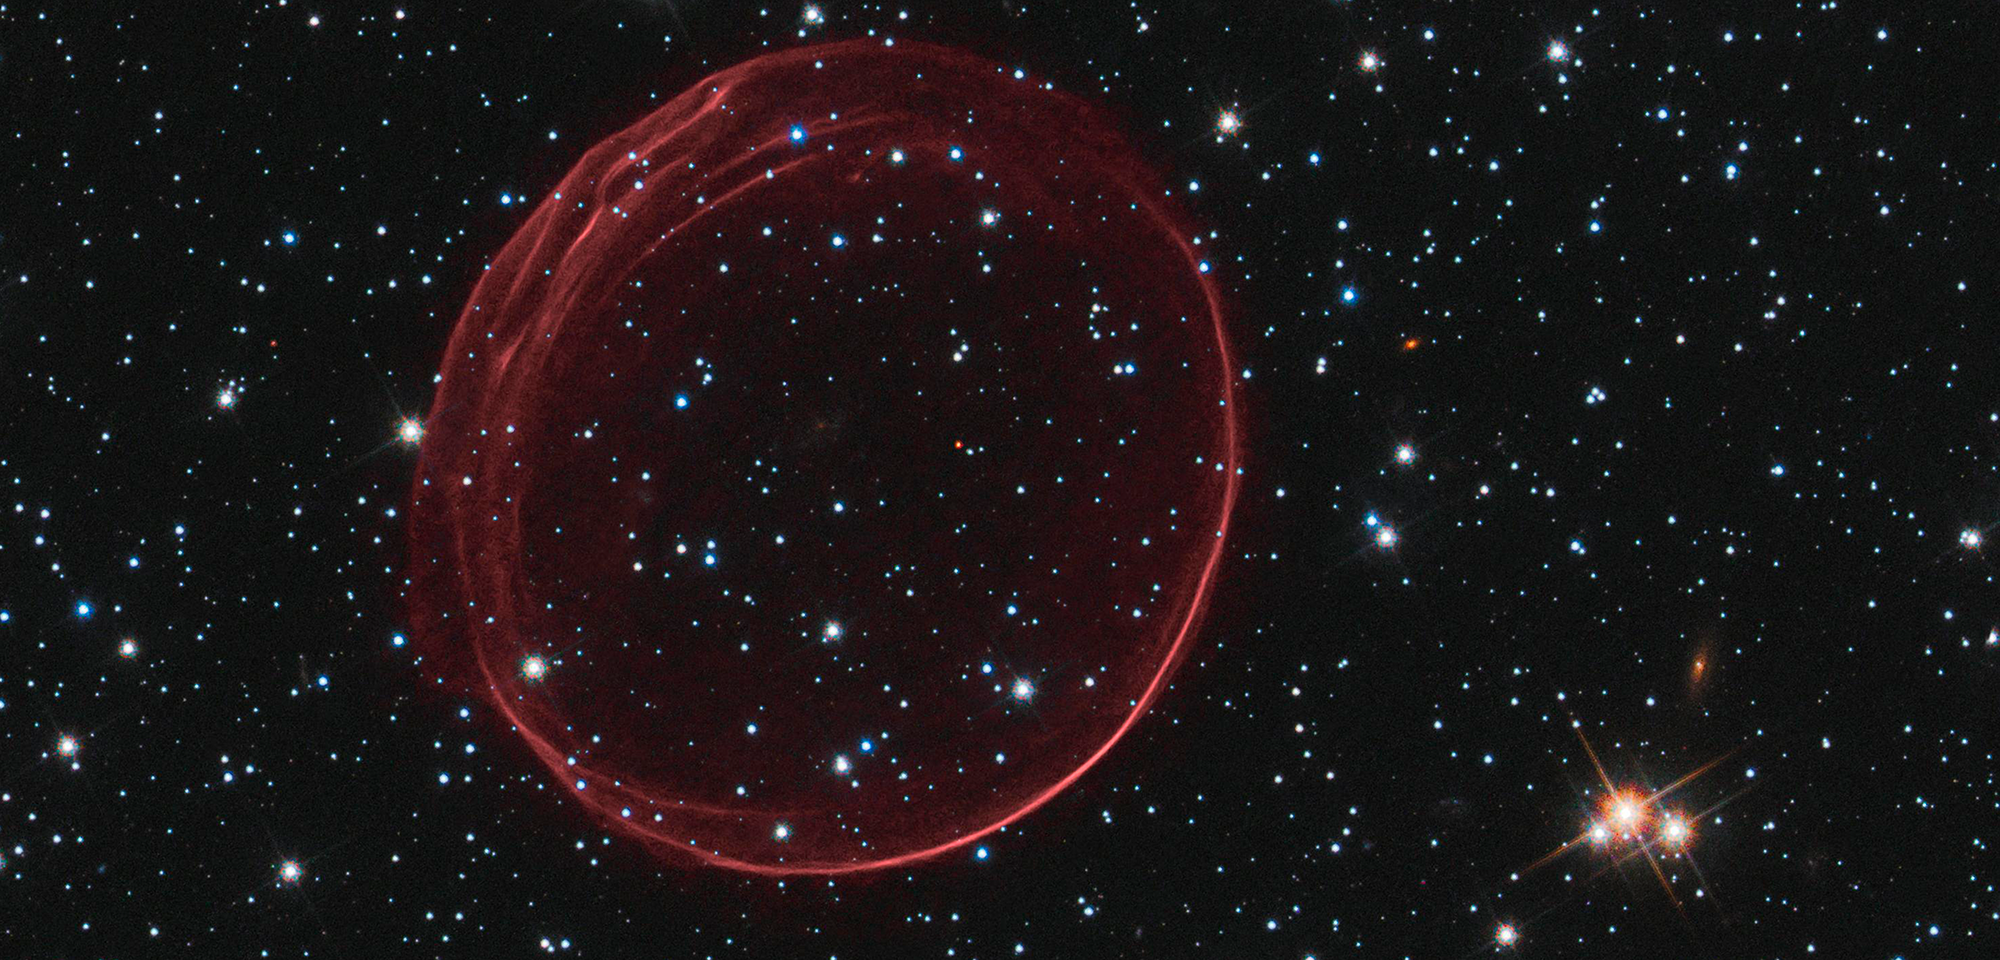

Supernova Remnant 0509-67.5

Floating among the stars, this cosmic bubble might look delicate, but it is the signature of a violent explosion. It is a supernova remnant, the gaseous remains of a star that blew up. Named SNR 0509-67.5 (or SNR 0509 for short), it inhabits a small, nearby galaxy called the Large Magellanic Cloud, roughly 160,000 light-years away. On Earth, stargazers in the southern hemisphere could have seen the explosion about 400 years ago, but so far, no eye-witness accounts have turned up.

This bubble of gas is 23 light-years across and growing. It is expanding at more than 11 million miles per hour (5,000 kilometers per second). Ripples in the edge of the bubble (best seen in the upper left) could be caused by uneven scraps of material ejected by the exploded star, or by clumpiness in the surrounding gas that the supernova material is slamming into as it rushes outward.

This celestial sphere was created by a kind of explosion known as a Type Ia supernova. Type Ia supernovae are valuable for measuring distances across the universe, because they are thought to have a standard peak brightness when they explode.

Astronomers believe Type Ia explosions result from the destruction of a white dwarf — the small, compact core of a once-average star that ran out of the nuclear fuel needed to sustain its high-powered life. One explanation is that a white dwarf self-destructs after using its gravity to steal material from a nearby star, causing it to become unstable under the extra bulk and explode. Another idea is that the detonation happens when two white dwarfs collide, destroying both objects.

To investigate the cause of SNR 0509, astronomers Bradley Schaefer and Ashley Pagnotta of Louisiana State University studied archived Hubble data from the Advanced Camera for Surveys and the Wide Field Camera 3 to search for a surviving star that could have fed the doomed white dwarf. However, the Hubble observations turned up none. If a star were there, it should have shown up.

There's only one possible explanation, say Schaefer and Pagnotta. For this supernova, the collision of two white dwarfs is to blame.

Constellation: Dorado

Distance: 160,000 light-years (50,000 parsecs)

Instrument: Advanced Camera for Surveys/WFC and Wide Field Camera 3/UVIS

Image Filters: F475W (g), F555W (V), F658N (H-alpha+[N II]), F814W (I)

Credit: NASA, ESA, and the Hubble Heritage Team (STScI/AURA); Acknowledgment: J. Hughes (Rutgers University)